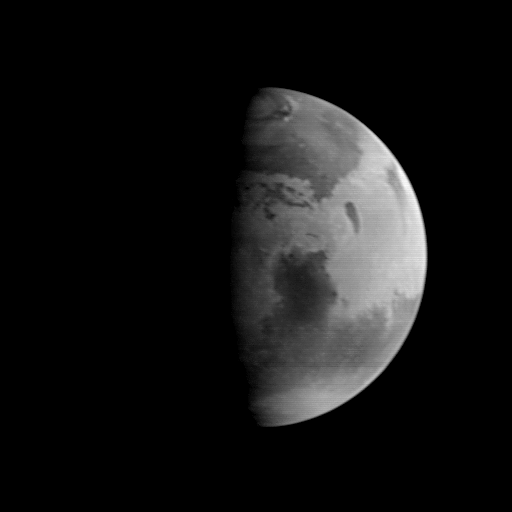

MGS Approach Image – 307.3° W Longitude

This image was acquired by the Mars Global Surveyor (MGS) Mars Orbiter Camera (MOC) on August 20, 1997, when MGS was 5.51 million kilometers (3.42 million miles) and 22 days from encounter. At this distance, the MOC’s resolution is about 20.6 km per picture element, and the 6800 km (4200 mile) diameter planet is about 330 pixels across. North is at the top of the image. The MGS spacecraft pointed the camera at the center of the planet (near the dark, morning sunrise line, or terminator) at 23.6° N, 307.3° W. The irregularity of the terminator seen in this image results from contrast processing. This image shows the prominent dark feature Syrtis Major, believed to be a relatively dust-free area of bedrock outcrop and sand dunes. The large Hellas impact basin (2000 km or 1250 miles across) is seen at the bottom of the picture. Clouds from the south polar region fill the basin. The north polar residual ice cap, surrounded by a dark annulus of sand, is seen at the top of the picture.

Malin Space Science Systems and the California Institute of Technology built the MOC using spare hardware from the Mars Observer mission. MSSS operates the camera from its facilities in San Diego, CA. The Jet Propulsion Laboratory operates the Mars Global Surveyor spacecraft with its industrial partner, Lockheed Martin Astronautics, from facilities in Pasadena, CA and Denver, CO.

Credit: NASA/JPL/Malin Space Science Systems